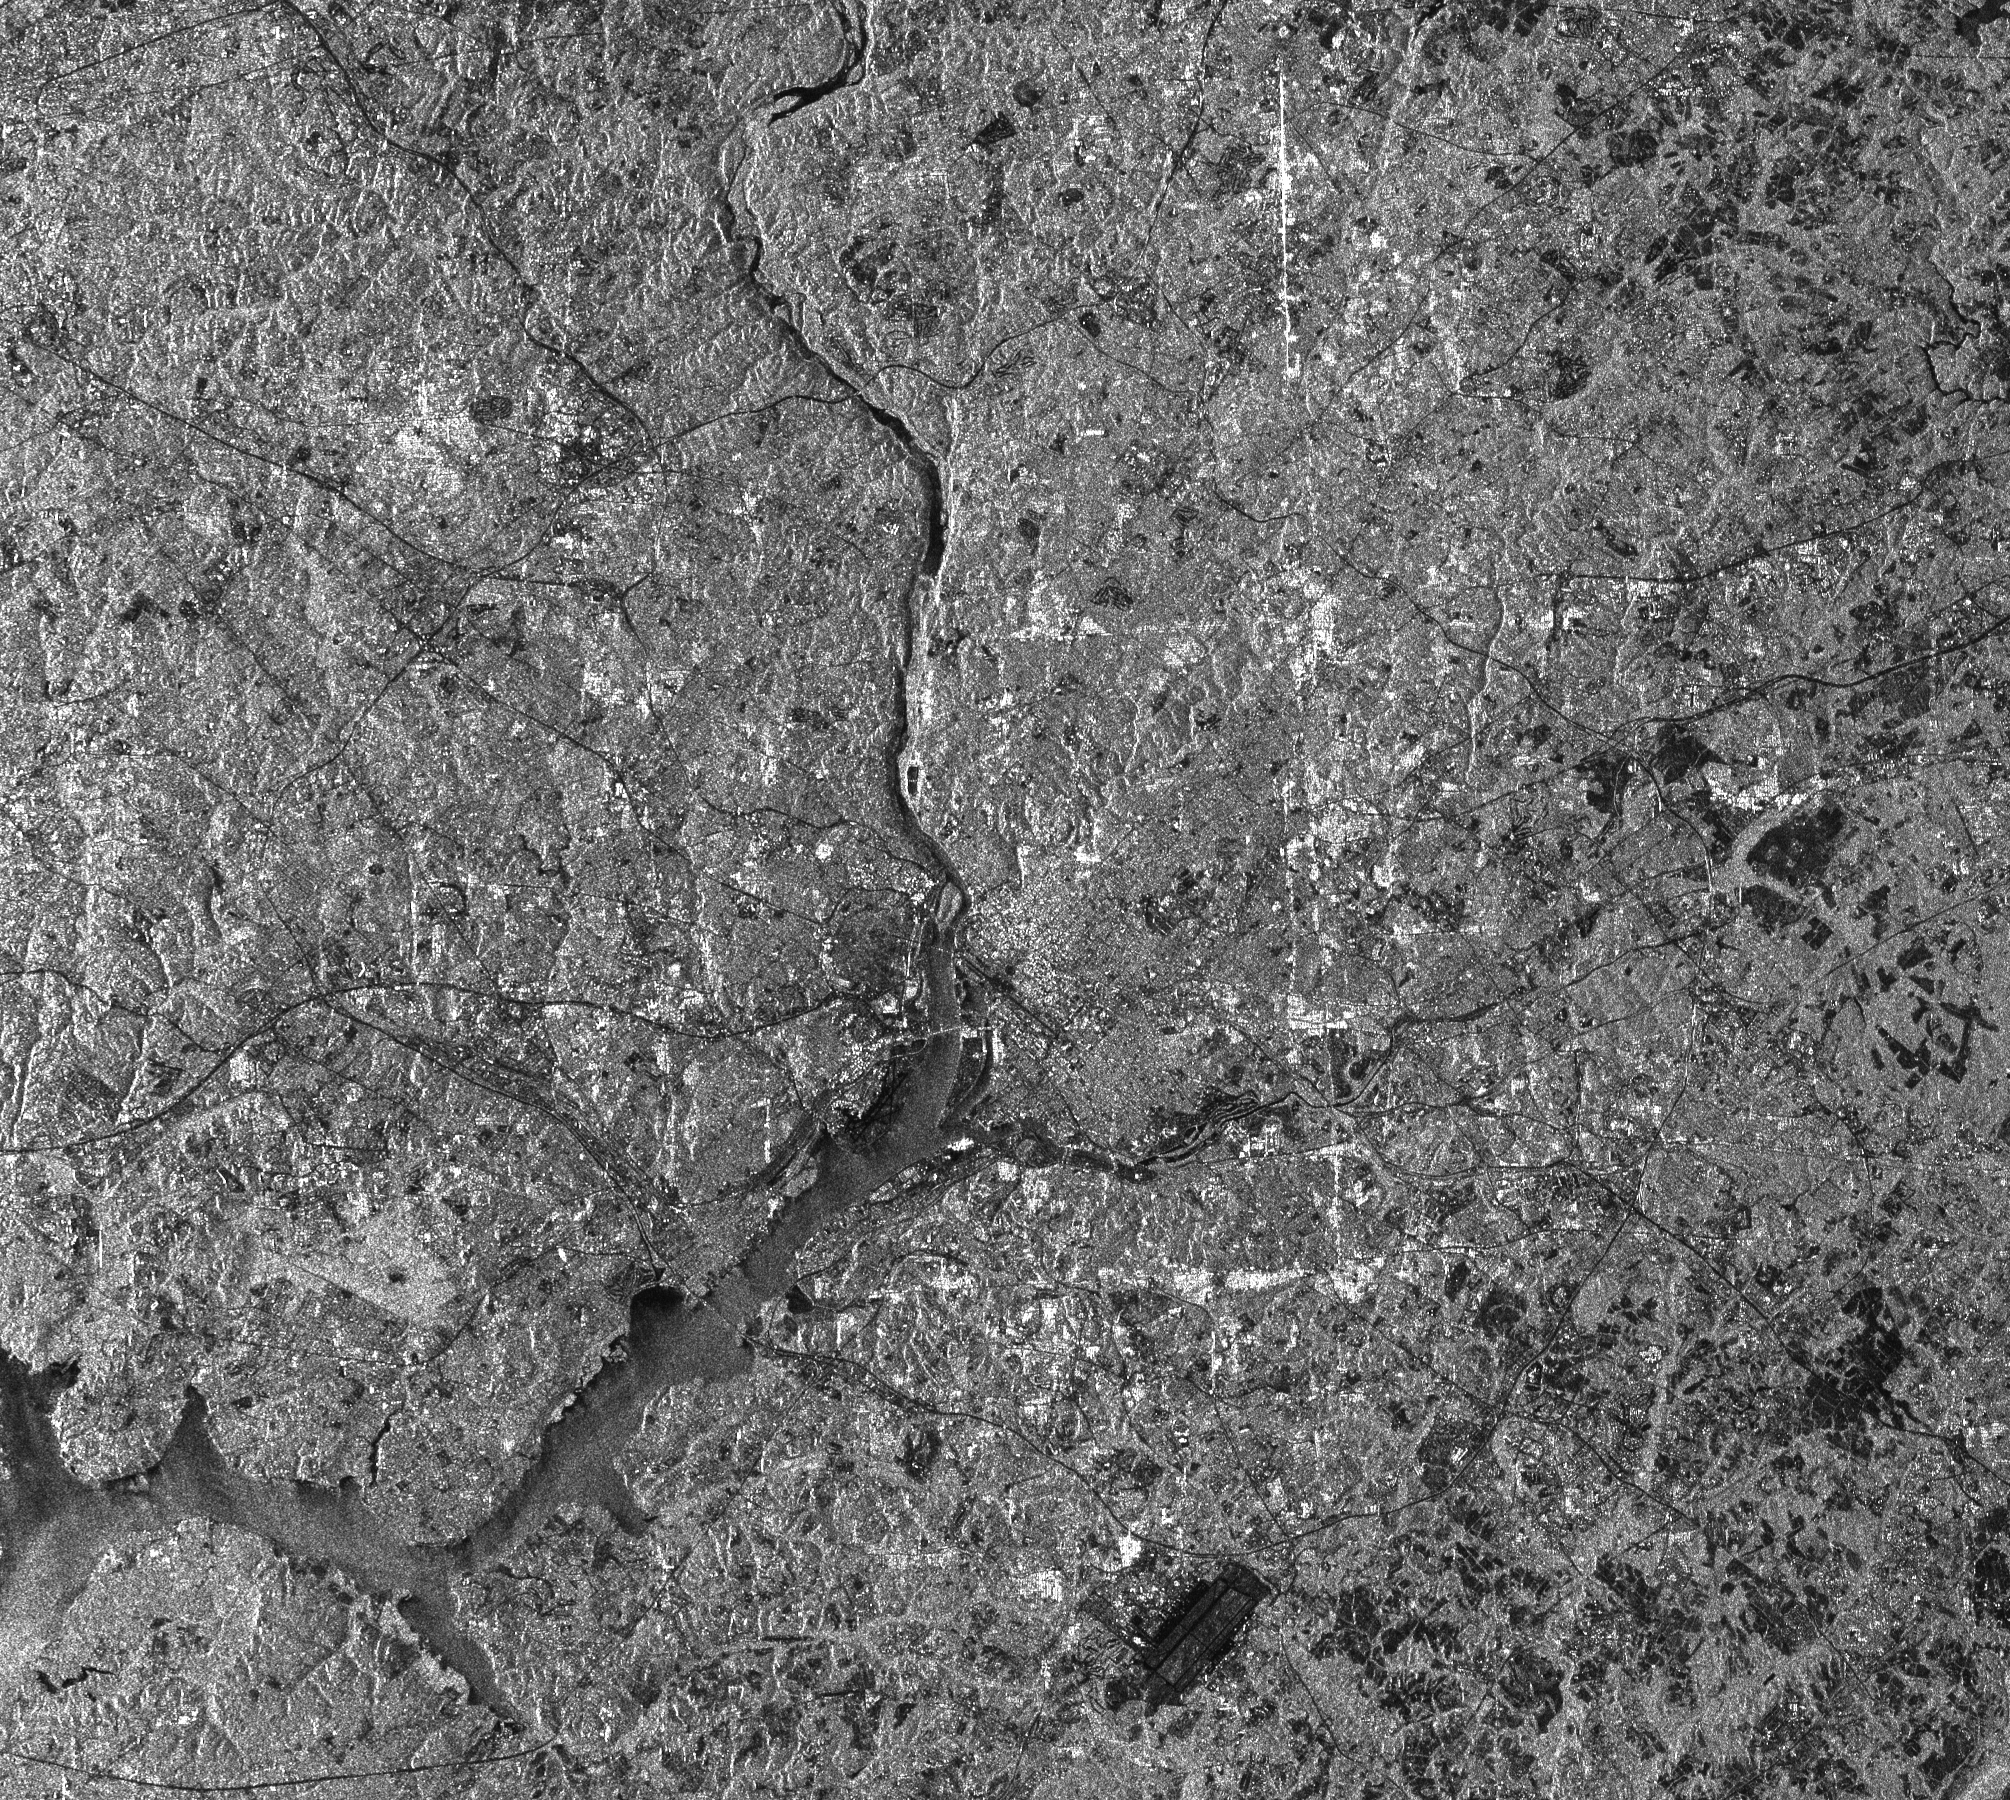

Space Radar Image of Washington, D.C.

This radar image of the Washington, D.C. area demonstrates the capability of imaging radar as a useful tool for urban planners and managers to map and monitor land use patterns. The image was acquired by the Spaceborne Imaging Radar-C/X-band Synthetic Aperture Radar (SIR-C/X-SAR) aboard the space shuttle Endeavour on its 150th orbit on April 18, 1994. North is toward the upper right. The Potomac River enters the scene at the top of the image, widens near the center of the image, then runs south and west off the left side of the image. Downtown Washington appears near the center, just to the right of the point where the river widens. The image shows an area 50.3 kilometers by 45.0 kilometers (31.2 miles by 27.9 miles) that is centered at 38.9 degrees north latitude and 77.1 degrees west longitude. The radar illumination is from the left side of the image. The image shows a single channel of SIR-C radar data: L-band, horizontally transmitted and received. State and city boundaries are also visible in the image. Virginia is to the left (southwest) of the Potomac River. Maryland and the District of Columbia are to the right (northeast). The avenues that form the boundary between Maryland and the District of Columbia appear as bright lines because the radar strikes the walls of buildings along the avenues at a perpendicular angle. The dark strip near the center of the image is the National Mall, and the Ellipse and White House grounds can be seen as an adjacent dark patch. The Capital Beltway highway appears as a thin black strip encircling the city. The large dark rectangle near the bottom of the image is Andrews Air Force Base, home of the presidential plane Air Force One. Dark patches to the right of the image represent some of the few remaining agricultural areas in this rapidly expanding metropolitan area.

Credit: NASA/JPL